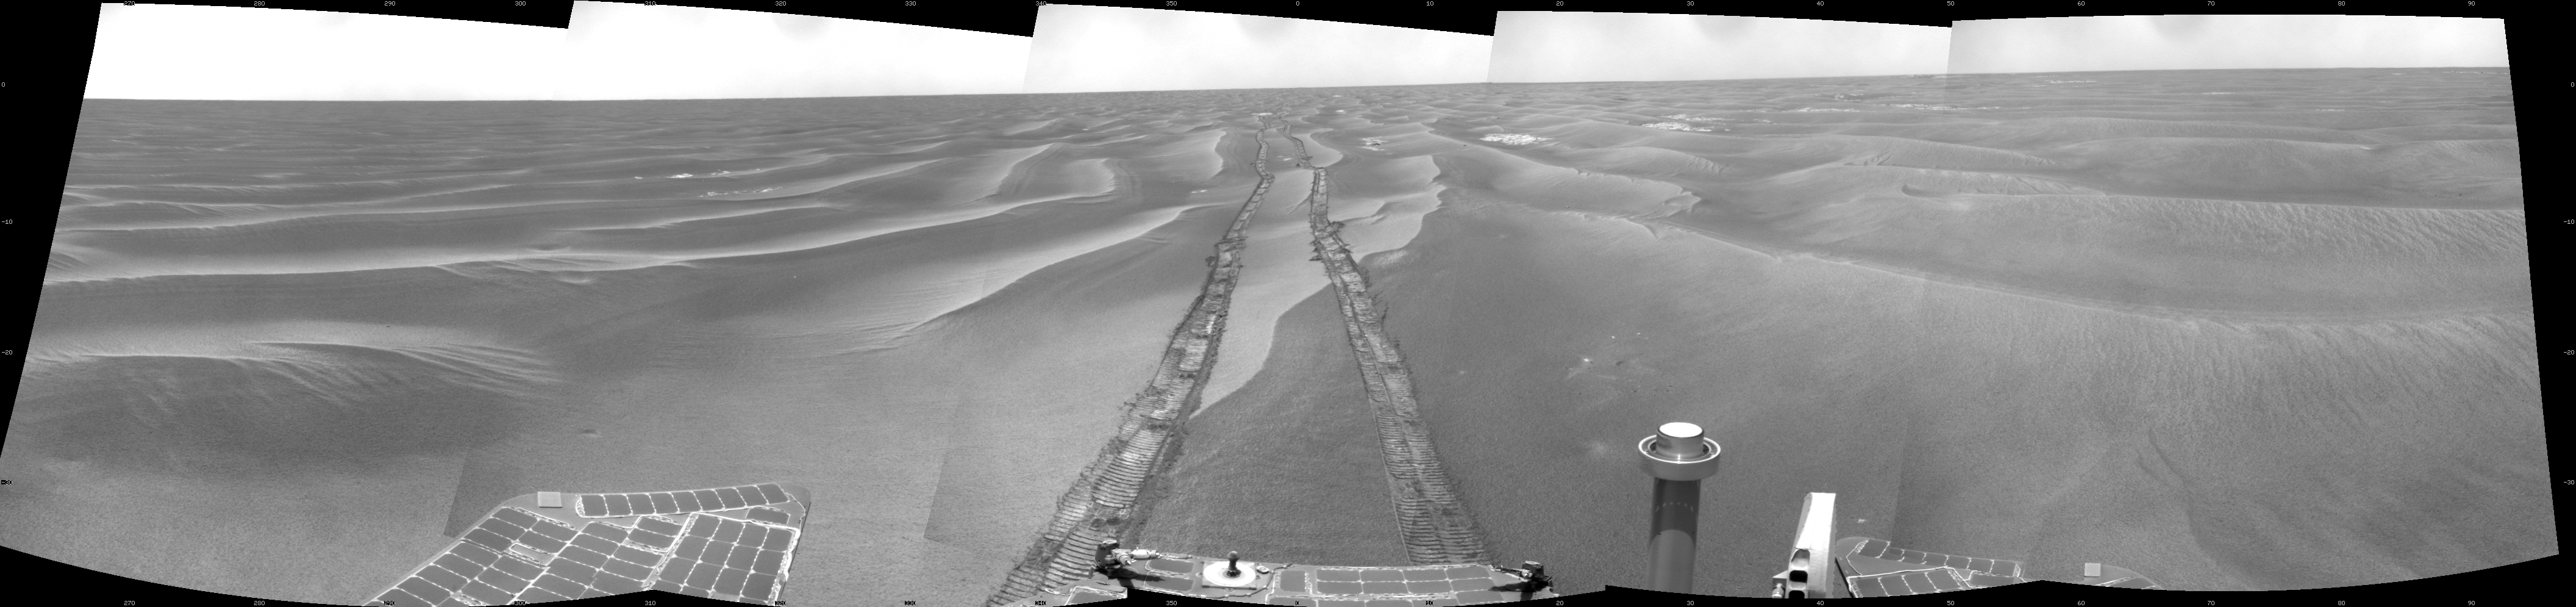

Opportunity’s Surroundings on Sol 1798

NASA’s Mars Exploration Rover Opportunity used its navigation camera to take the images combined into this 180-degree view of the rover’s surroundings during the 1,798th Martian day, or sol, of Opportunity’s surface mission (Feb. 13, 2009). North is on top.

The rover had driven 111 meters (364 feet) southward on the preceding sol. Tracks from that drive recede northward in this view. For scale, the distance between the parallel wheel tracks is about 1 meter (about 40 inches).

The terrain in this portion of Mars’ Meridiani Planum region includes dark-toned sand ripples and lighter-toned bedrock.

This view is presented as a cylindrical projection with geometric seam correction.

Credit: NASA/JPL-Caltech